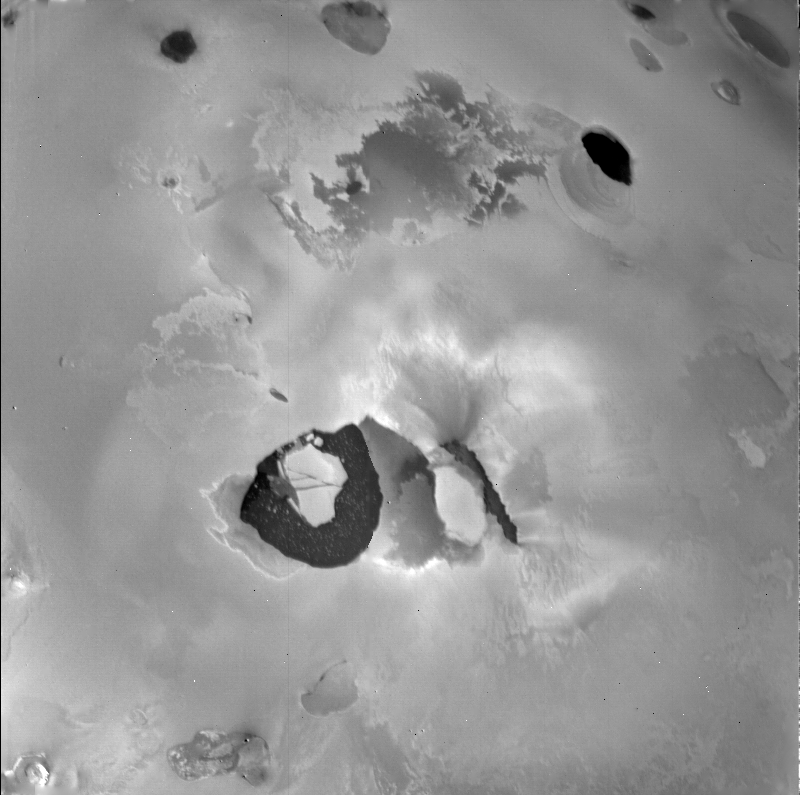

Io – Volcano Loki and Loki Patera

The detailed structure near the volcano Loki is like nothing seen elsewhere on Io. When this Voyager 1 picture was taken, the main eruptive activity came from the lower left of the dark linear feature (perhaps a rift) in the center. Below is the “lava lake,” a U-shaped dark area about 200 kilometers across. In this specially processed image, detail can be seen in the dark surface of this feature, possibly due to “icebergs” of solid sulfur in a liquid sulfur lake. The IRIS on Voyager 1 found this “lava lake” to be the hottest region on Io, with a temperature about 150 degrees Celsius higher than that of the surrounding area.

Credit: NASA/JPL